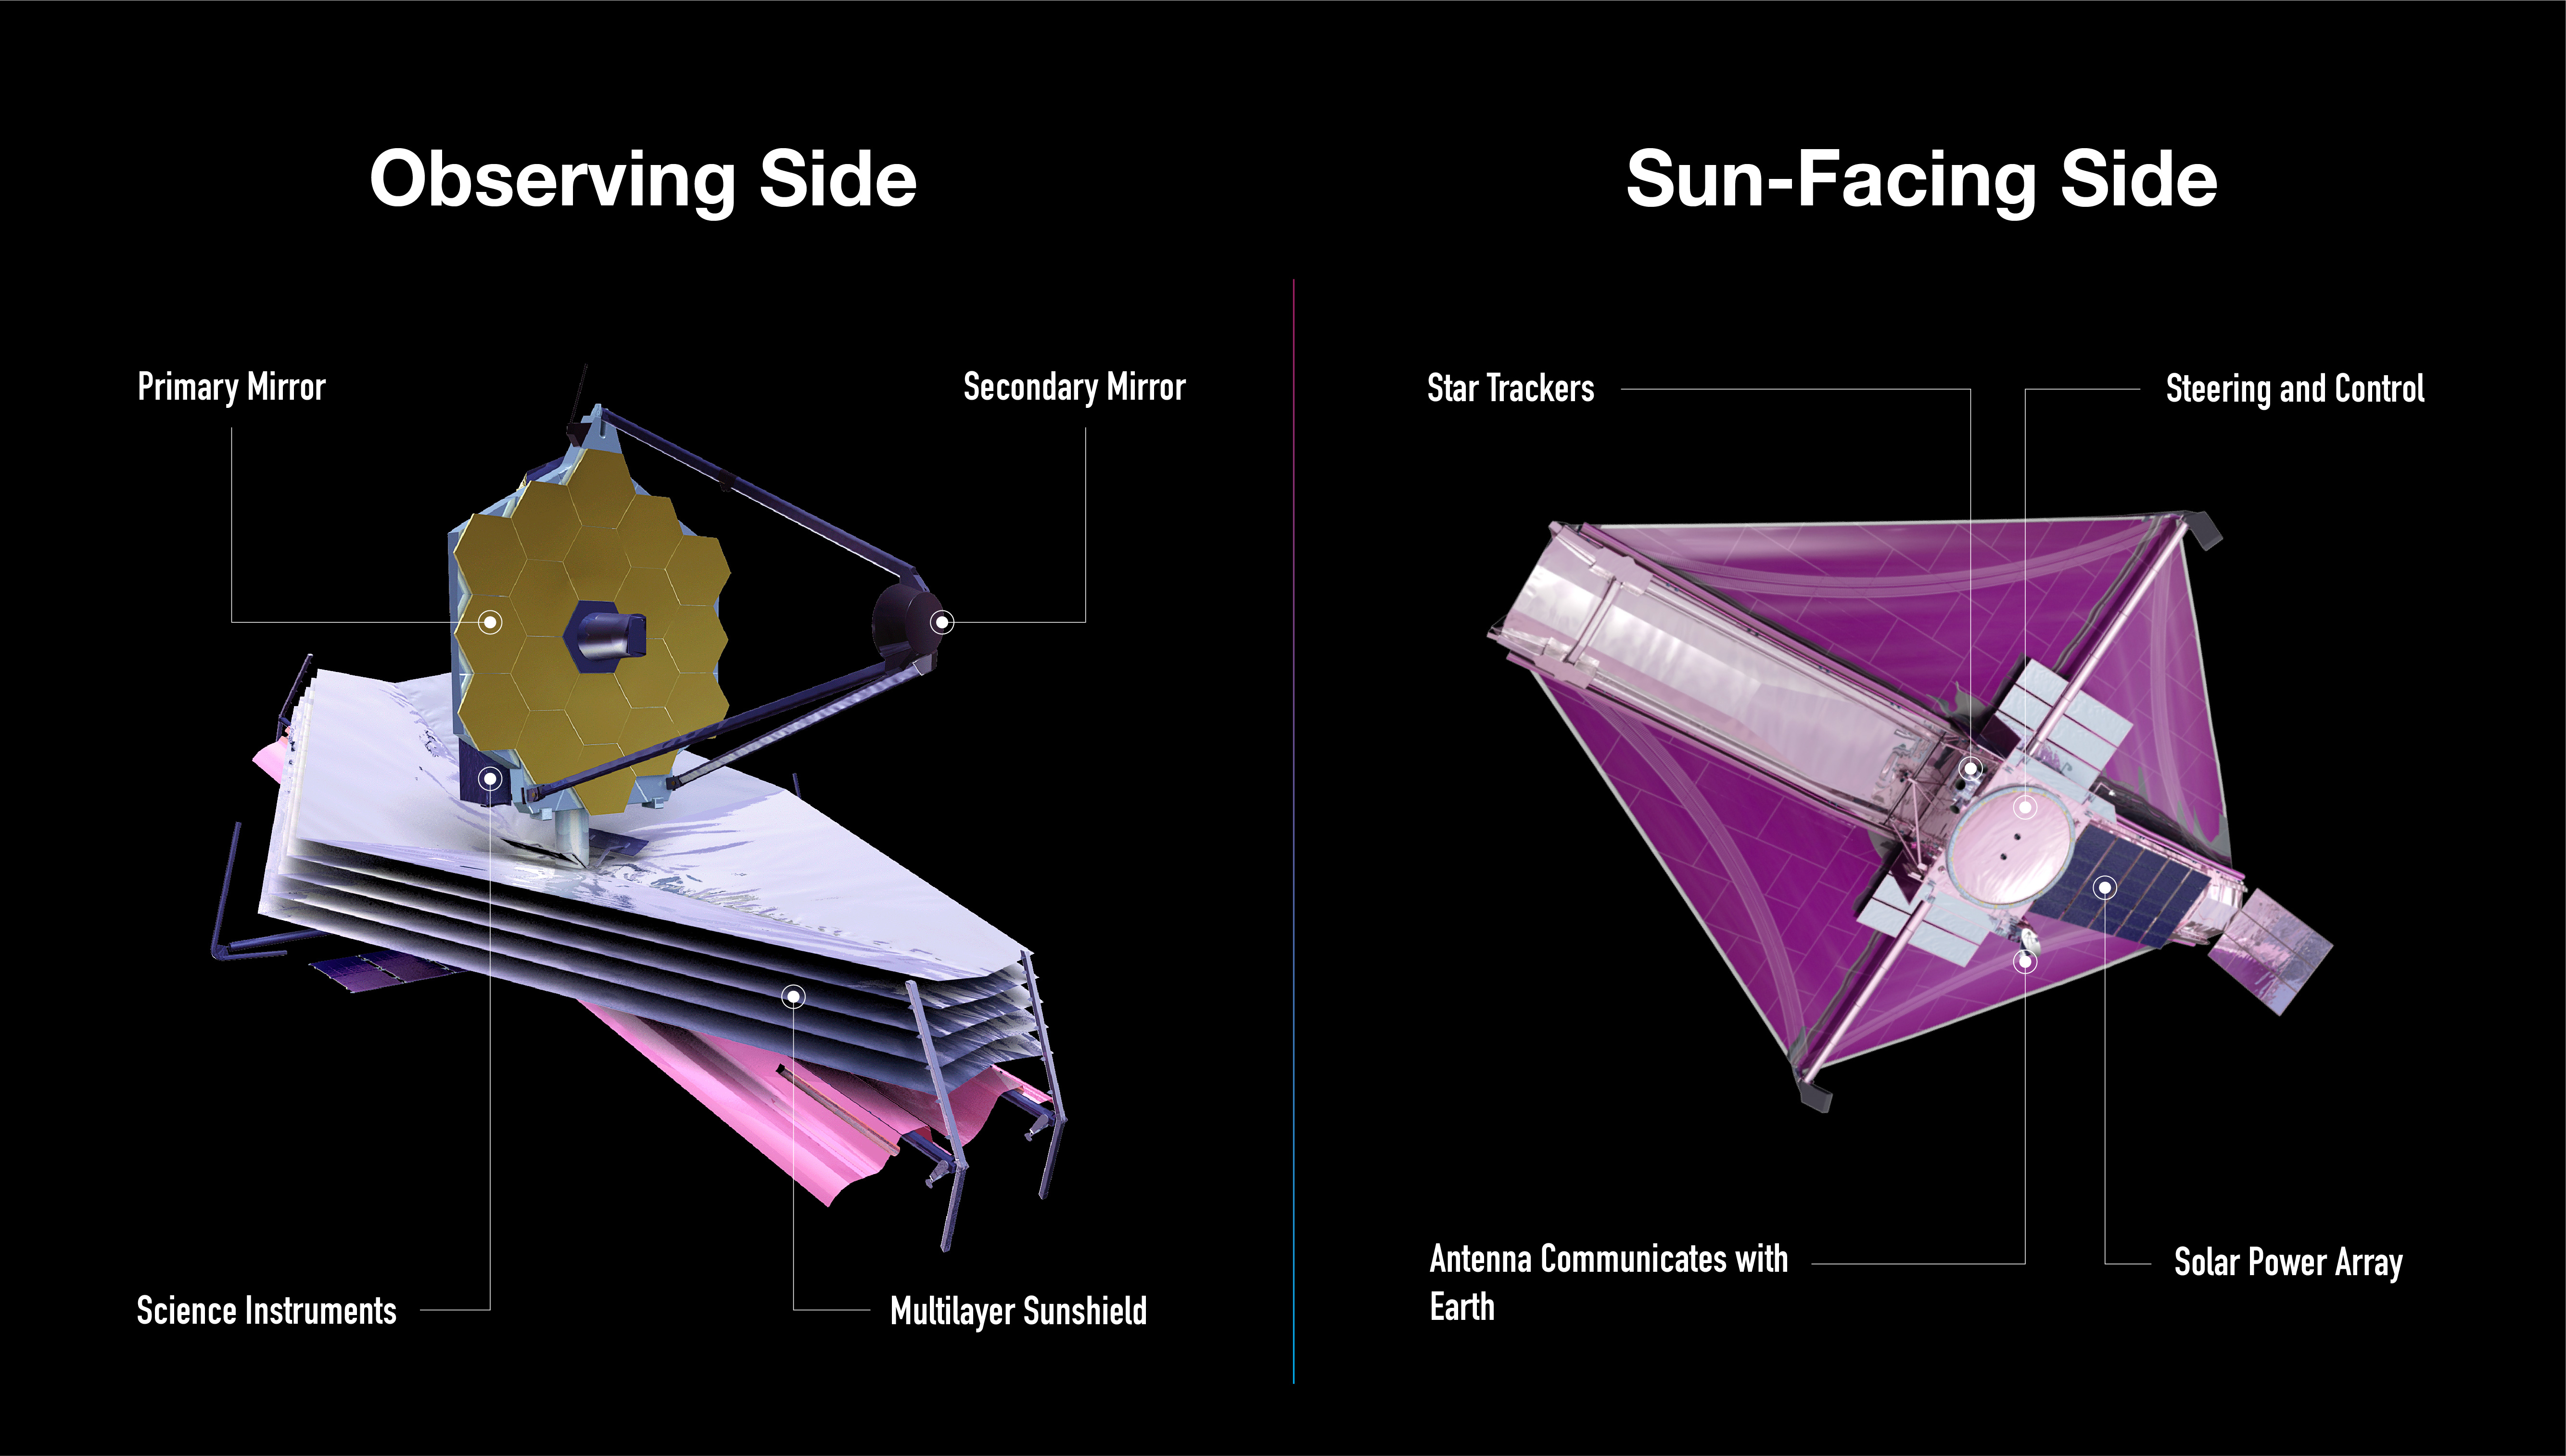

Diagram of the James Webb Space Telescope’s Main Components

The James Webb Space Telescope has a cool side, which faces away from the Sun, and a hot side, which faces the Sun.

Webb’s tennis court-sized sunshield protects the telescope from external sources of light and heat, which ensures it can detect faint heat signals from very distant objects. It’s very important for its observing side to be very, very cold.

The lower part of Webb, where its five-layered sunshield is, faces the Sun. This is where its equipment that does not need to be cooled, like its solar panel, antennae, computer, gyroscopes, and navigational jets, are.

Webb’s science instruments are housed behind the mirror, separated from the warm communications and control technology by the sunshield.

Find more detail about the telescope’s size, mirrors, sunshield, orbit, and more.

Credit: Image: NASA, ESA, CSA, Joyce Kang (STScI)